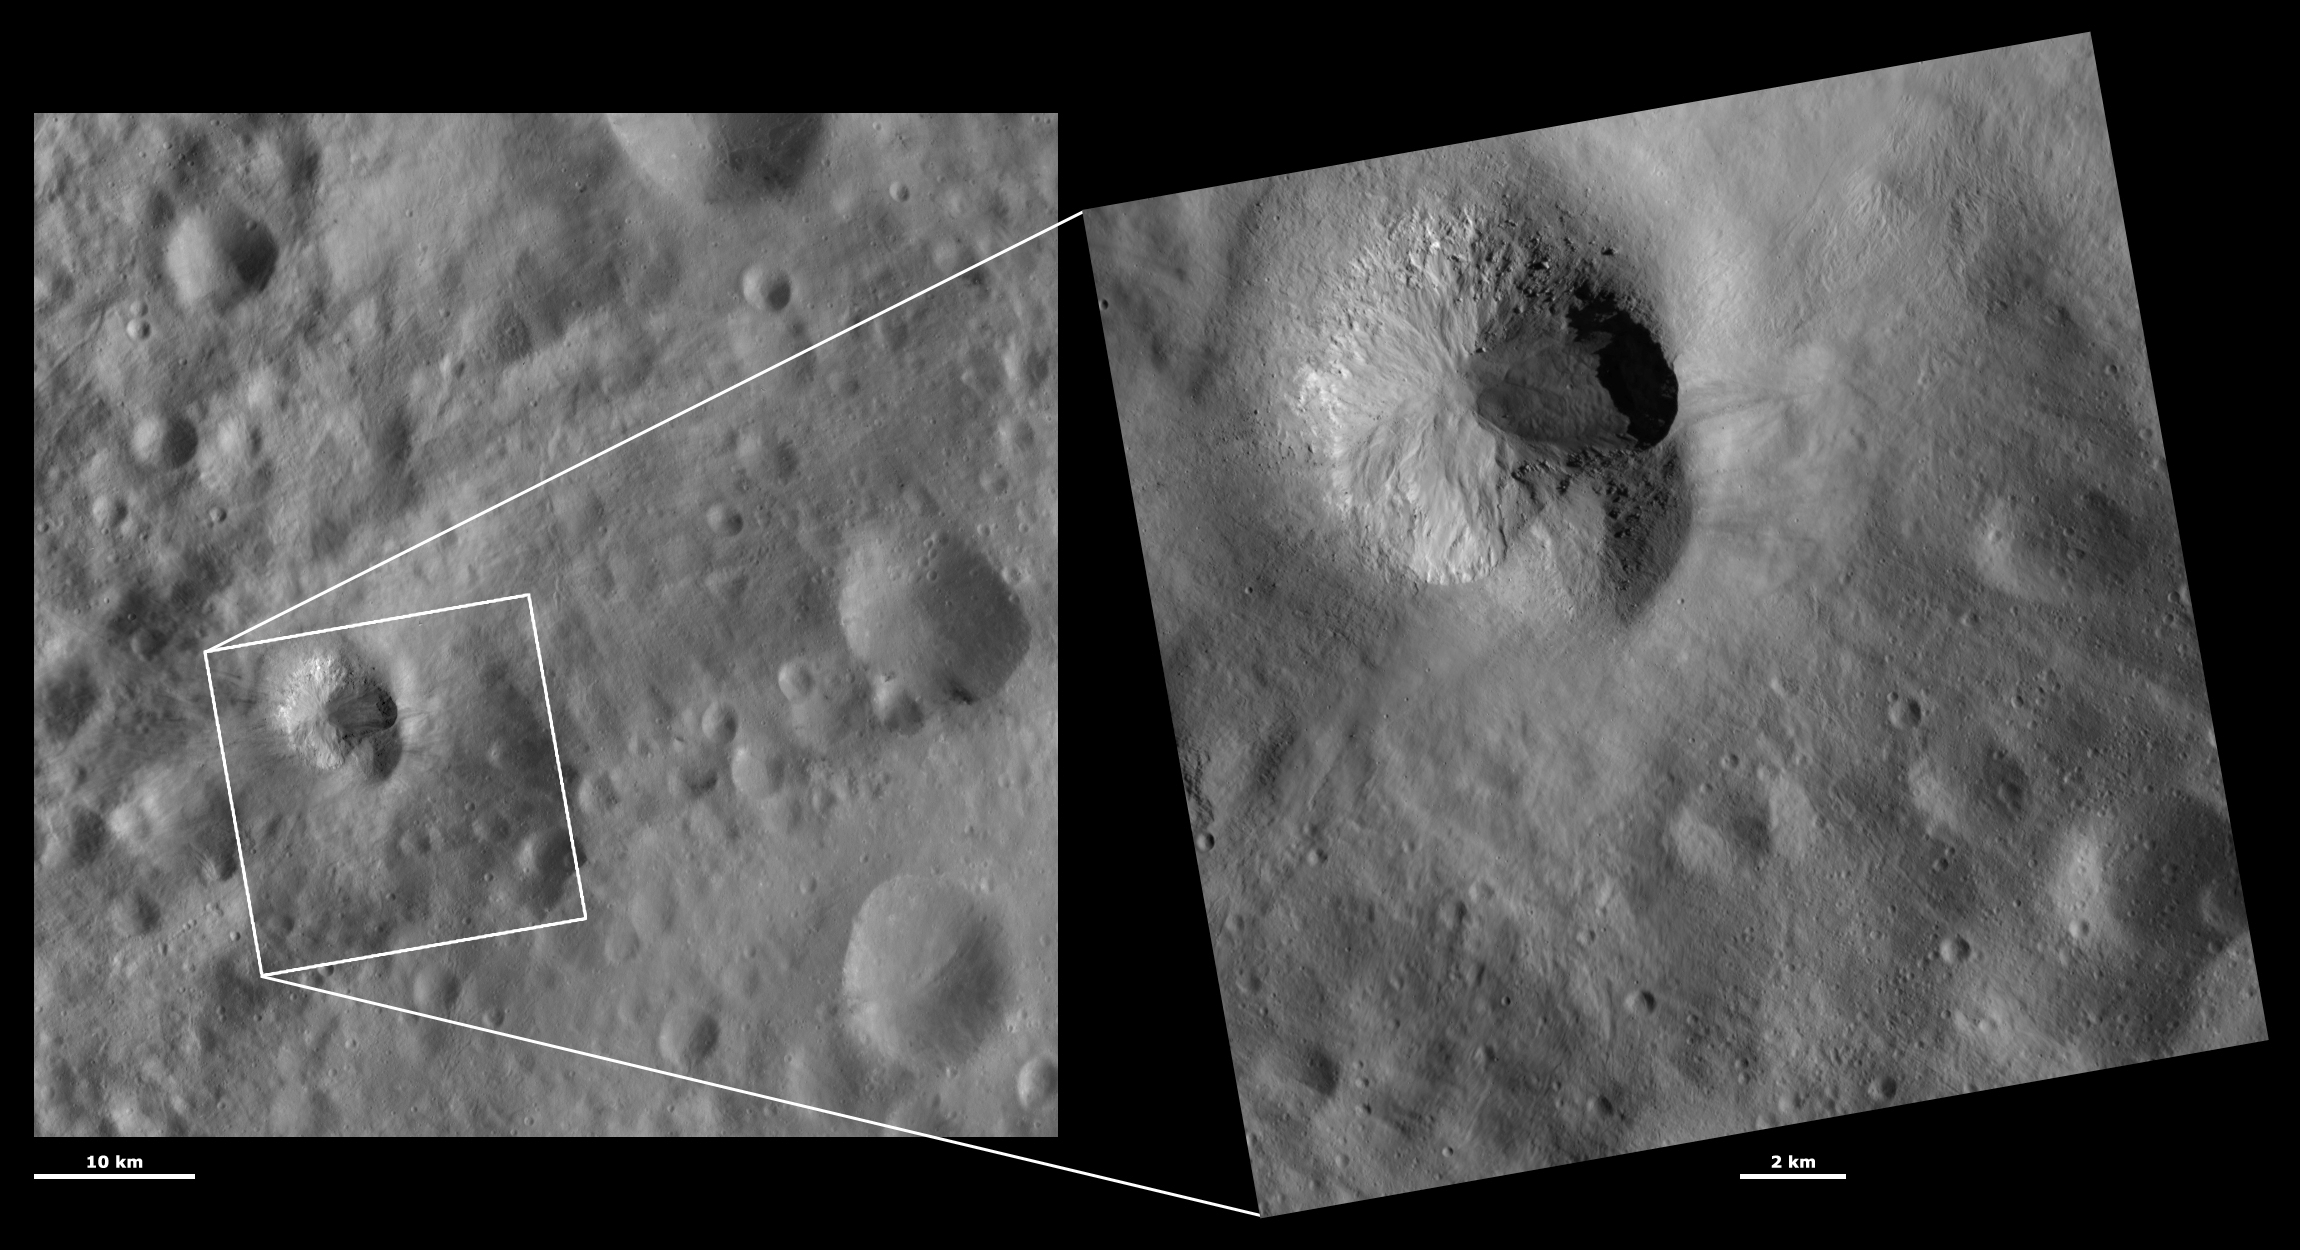

HAMO and LAMO Images of Teia Crater

These Dawn framing camera (FC) images of Vesta show Teia crater at both HAMO (high-altitude mapping orbit) and LAMO (low-altitude mapping orbit) resolutions. The left image is the HAMO image and the right image is the LAMO image. Teia crater is in the top left quadrant of the LAMO image. The LAMO image is approximately three times better spatial resolution than the HAMO image. In images with higher spatial resolutions smaller objects can be better distinguished. In both the HAMO and LAMO images the degraded top rim and fresh bottom rim of Teia crater can be seen, along with the degraded crater to the bottom right that Teia partially covers. The cause of Teia’s degraded top rim is much clearer in the LAMO image: there is a large slump of material covering the top rim of Teia, which makes it appear degraded. There are numerous boulders on the slumped material, which can be identified by the shadows that they cast to the left.

These images are located in Vesta’s Numisia quadrangle, just south of Vesta’s equator. NASA’s Dawn spacecraft obtained the left image with its framing camera on Oct. 22, 2011. This image was taken through the camera’s clear filter. The distance to the surface of Vesta is 700 kilometers (435 miles) and the image has a resolution of about 62 meters (203 feet) per pixel. This image was acquired during the HAMO (high-altitude mapping orbit) phase of the mission. NASA’s Dawn spacecraft obtained the right image with its framing camera on Jan. 3, 2012. This image was taken through the camera’s clear filter. The distance to the surface of Vesta is 272 kilometers (169 miles) and the image has a resolution of about 19 meters (62 feet) per pixel. This image was acquired during the LAMO (low-altitude mapping orbit) phase of the mission.

The Dawn mission to Vesta and Ceres is managed by NASA’s Jet Propulsion Laboratory, a division of the California Institute of Technology in Pasadena, for NASA’s Science Mission Directorate, Washington D.C. UCLA is responsible for overall Dawn mission science. The Dawn framing cameras have been developed and built under the leadership of the Max Planck Institute for Solar System Research, Katlenburg-Lindau, Germany, with significant contributions by DLR German Aerospace Center, Institute of Planetary Research, Berlin, and in coordination with the Institute of Computer and Communication Network Engineering, Braunschweig. The framing camera project is funded by the Max Planck Society, DLR, and NASA/JPL.

Credit: NASA/JPL-Caltech/UCLA/MPS/DLR/IDA